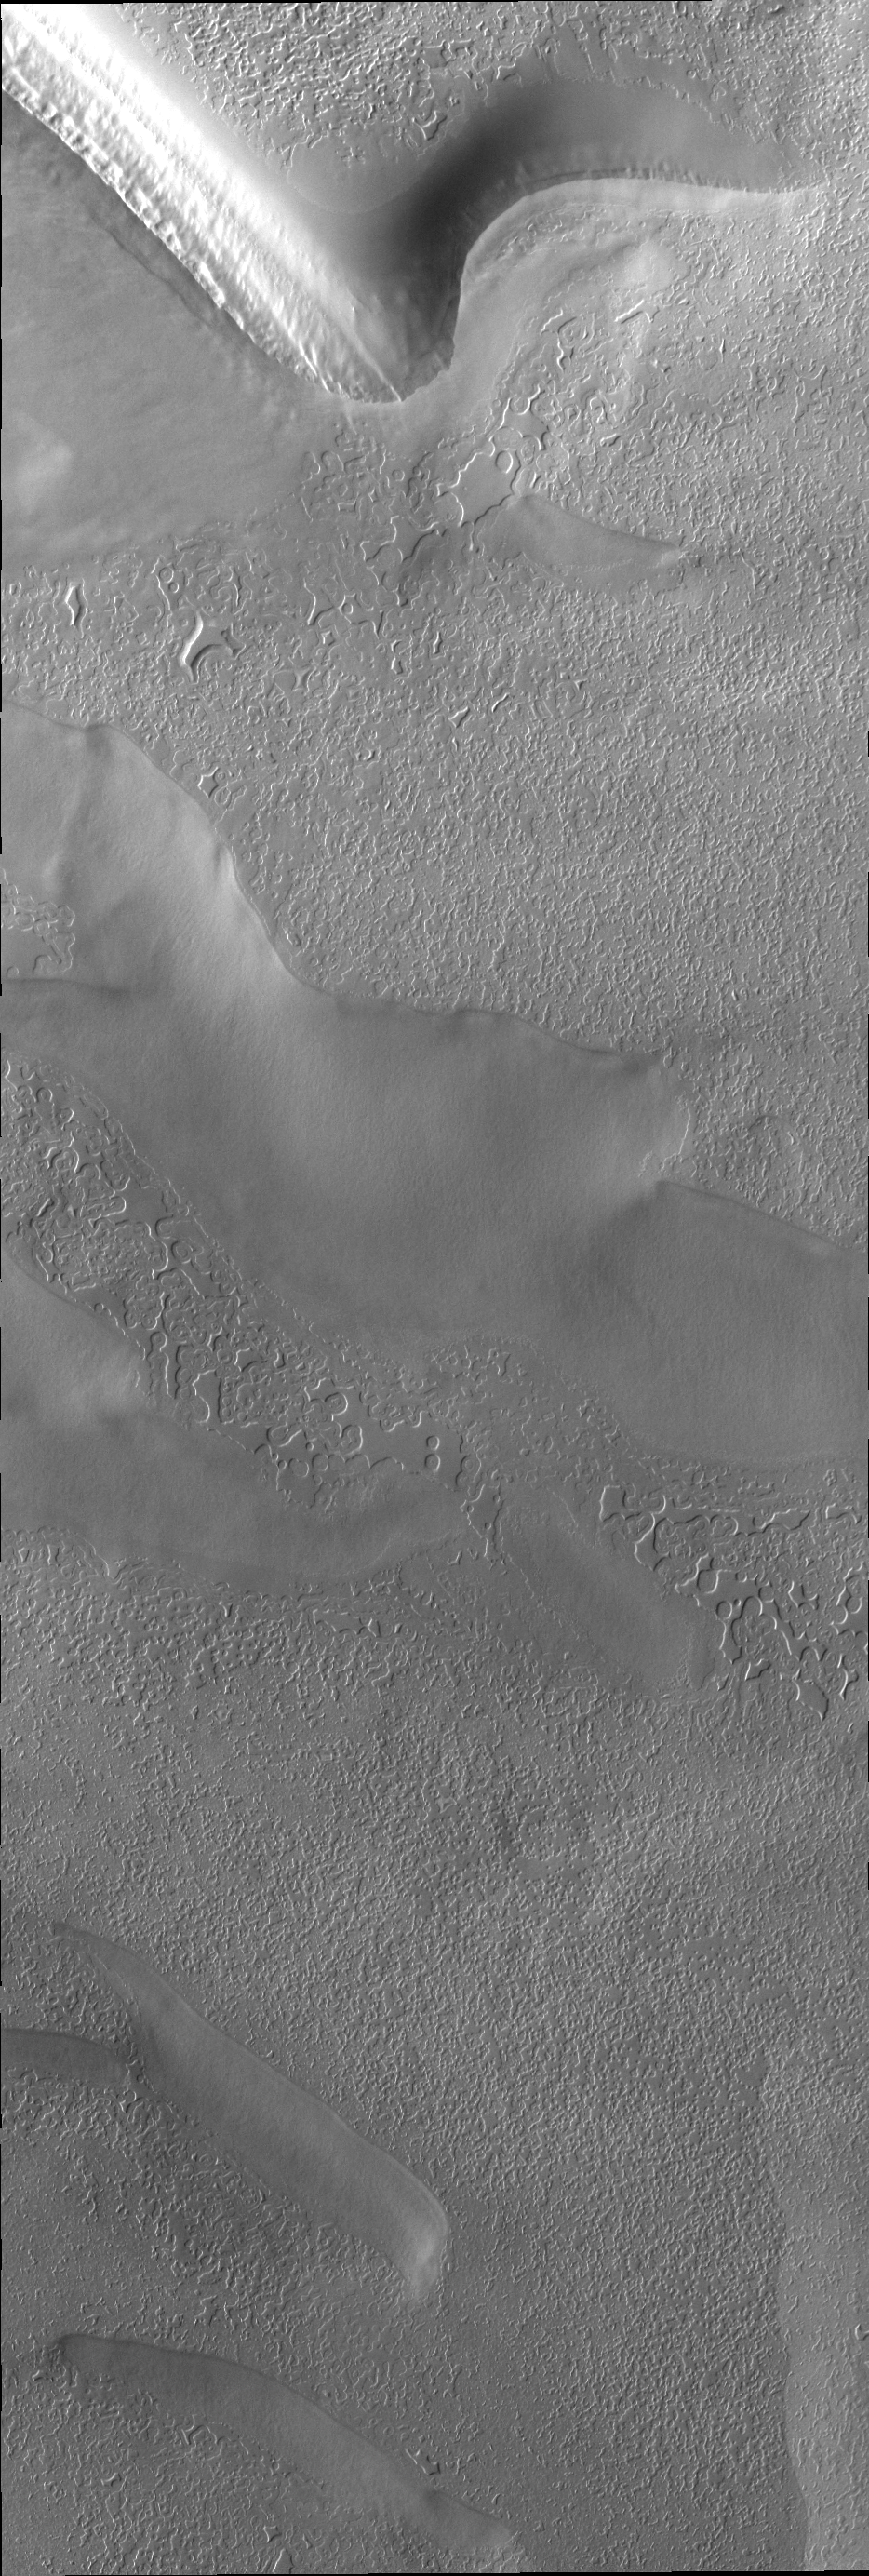

South Polar Surface

Surface textures vary in relation to topography on the south polar cap. Trough sides and floors are different from the flat top surface of the cap.

Credit: NASA/JPL/ASU